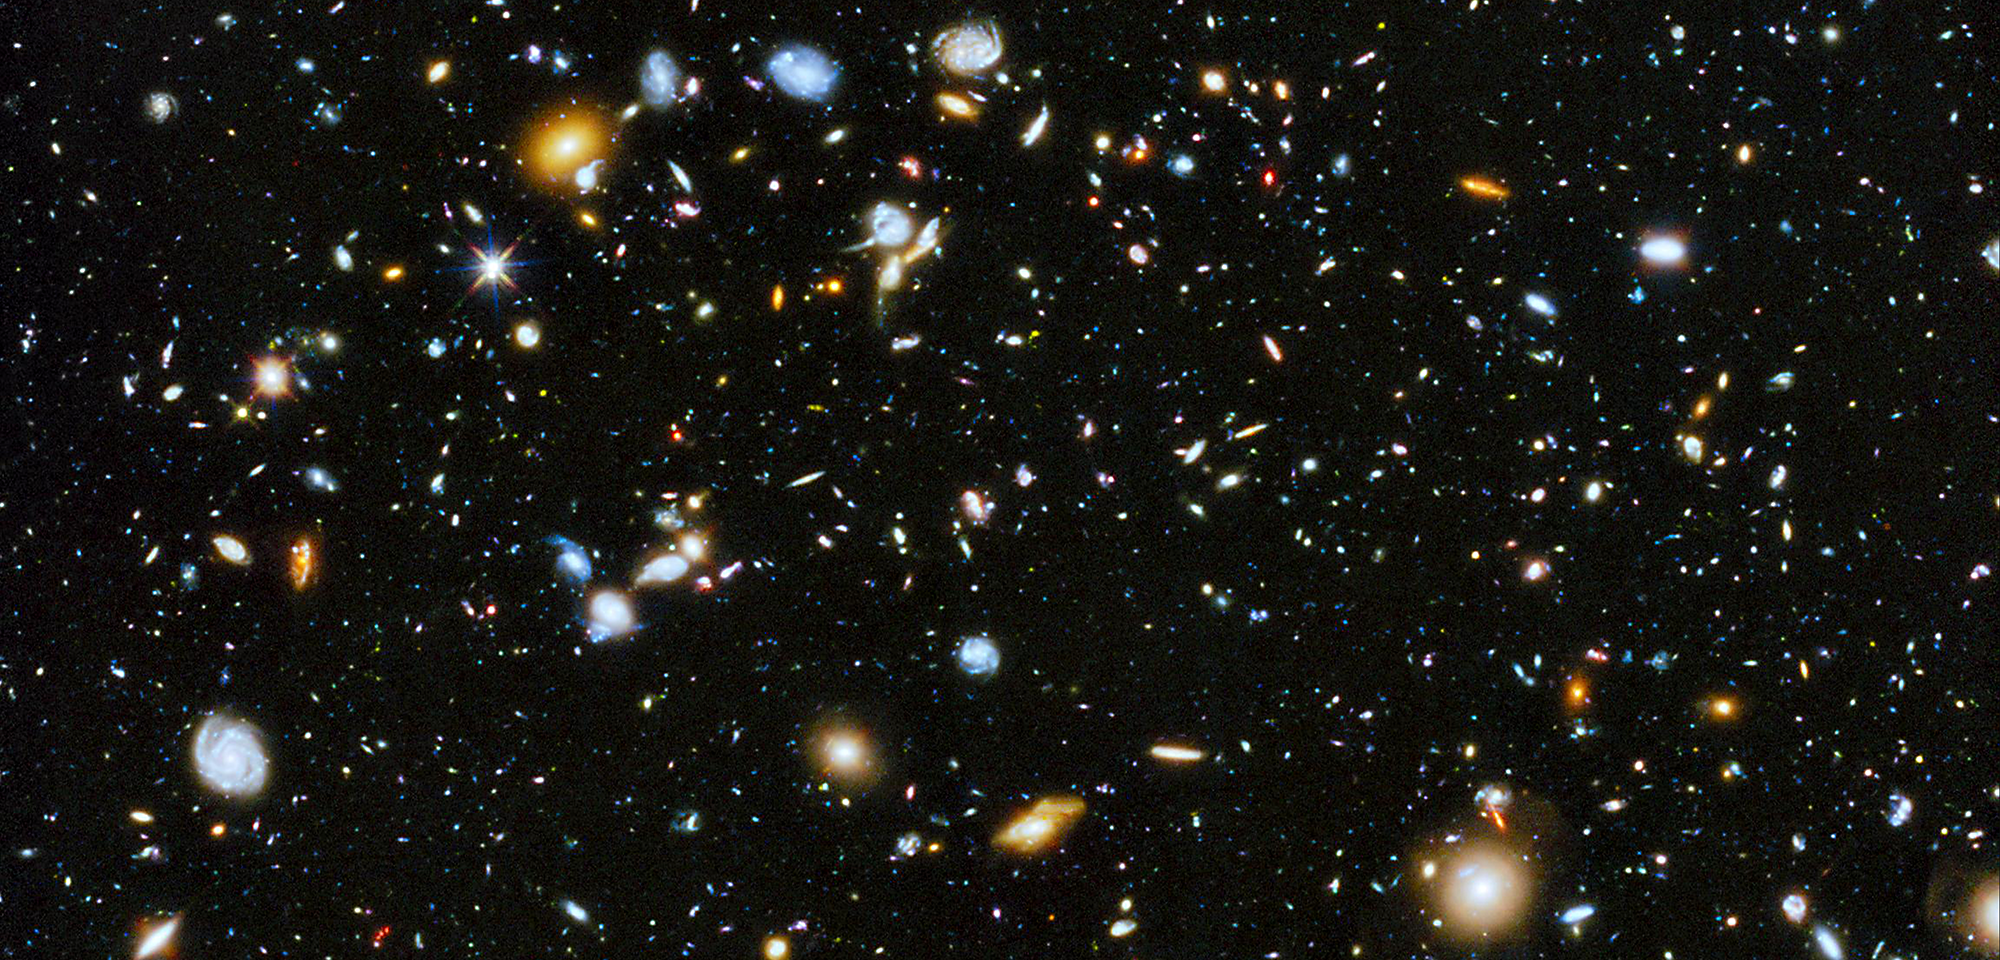

Hubble Ultra Deep Field

This tiny slice of the universe, speckled with galaxies near and far, tells the story of galaxy evolution over cosmic time. Among the 10,000 or so galaxies pictured here are newborns, adolescents, adults, and retirees. Like looking through a vast collection of family photos, astronomers are poring over this comprehensive image to see how galaxies grew up, matured, and aged.

This portrait of our universe's history is called the Hubble Ultra Deep Field (or HUDF). It is a minuscule patch of sky first targeted by the Hubble Space Telescope in 2002 and revisited over and over again since then. This version of the HUDF is extra special, though. It combines observations of the field taken with Hubble's Advanced Camera for Surveys and the Wide Field Camera 3 from 2002 to 2012, providing one of the farthest views into the universe we've ever seen. Plus, it includes light not just from the visible part of the spectrum but from the (invisible) infrared and ultraviolet ranges, too, giving us different details of the story of how galaxies came to be.

Infrared light lets us see the universe's youngest galaxies. These galaxies lie far, far away from us, and as their light travels across the universe, it gets stretched by the expansion of space. Wavelengths of visible light grow longer, becoming infrared light by the time it reaches us. Combining Hubble's observations of the HUDF in visible and infrared light, a team of astronomers led by Garth Illingworth of the University of California identified more than 5,500 galaxies in a central portion of the field, some so faint that they are just one ten-billionth the brightness of what the human eye can see. Another team, headed by Richard Ellis of the California Institute of Technology (Caltech), used Hubble's infrared observations to find galaxies more than 13 billion light-years away, when the universe was only about 400 million years old — or about three percent of its present age.

Alternatively, to understand slightly older, growing galaxies that are not so far away, observing in ultraviolet light is best. The hottest and youngest stars give off huge amounts of ultraviolet light, making them easy to spot at those wavelengths of light. Most recently, a team of astronomers led by Harry Teplitz of Caltech used the ultraviolet-sensing abilities of Hubble's Wide Field Camera 3 to add the ultraviolet piece to this view of the HUDF. With this part of the galaxy evolution picture in hand, astronomers are investigating how galaxies grew through bursts of star formation and exactly where, when, and how many stars formed over time.

Because our atmosphere blocks or absorbs most infrared and ultraviolet light that reaches Earth, only a telescope in space, like Hubble, can provide such insights into the history of galaxies. Without both infrared and ultraviolet light, the tale is incomplete.

Exposure
2009 HUDF IMAGE – NASA, ESA, G. Illingworth, R. Bouwens (University of California, Santa Cruz), and the HUDF09 Team
2012 HUDF IMAGE – NASA, ESA, R. Ellis (Caltech), R. McLure, J. Dunlop (University of Edinburgh), B. Robertson (University of Arizona), A. Koekemoer (STScI), and the HUDF12 Team
2012 XDF IMAGE – NASA, ESA, G. Illingworth, D. Magee, P. Oesch (University of California, Santa Cruz), R. Bouwens (Leiden University), and the HUDF09 Team
2014 HUDF / UV-UDF IMAGE – NASA, ESA, H. Teplitz, M. Rafelski (IPAC/Caltech), A. Koekemoer (STScI), R. Windhorst (Arizona State University), and Z. Levay (STScI)

Credit: Image: NASA, ESA, H. Teplitz (Caltech/IPAC, Caltech), M. Rafelski (Caltech/IPAC, Caltech), Anton Koekemoer (STScI), Rogier Windhorst (ASU), Zoltan Levay (STScI)